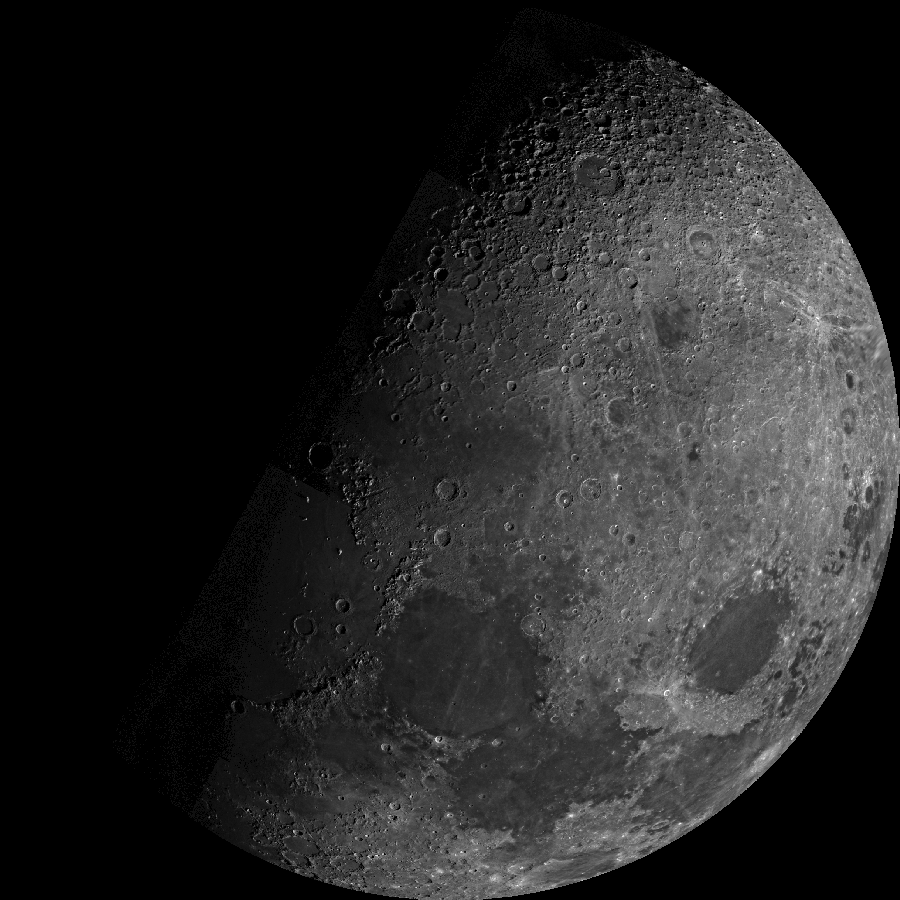

Moon’s North Pole

Mariner 10 was launched on November 3, 1973, 12:45 am PST, from Cape Canaveral on an Atlas/Centaur rocket (a reconditioned Intercontinental Ballistic Missile – ICBM). Within 12 hours of launch the twin cameras were turned on and several hundred pictures of both the Earth and the Moon were acquired over the following days.

In this unusual view eastern Mare Frigor is near the center of the disc, while Mare Crisiumis the large circular feature near the lower right limb. The heavily cratered region shown in the top of the mosaic shows portions of the Moon not seen from the Earth.

This mosaic is composed of 22 frames acquired in orange (15), clear (4), UV (2), and UV-polarized (1) wavelengths by the Mariner 10 Spacecraft.

The Mariner 10 mission is managed by the Jet Propulsion Laboratory for NASA’s Office of Space Science, explored Venus in February 1974 on the way to three encounters with Mercury-in March and September 1974 and in March 1975. The spacecraft took more than 7,000 photos of Mercury, Venus, the Earth and the Moon.

Credit: NASA/JPL/Northwestern University